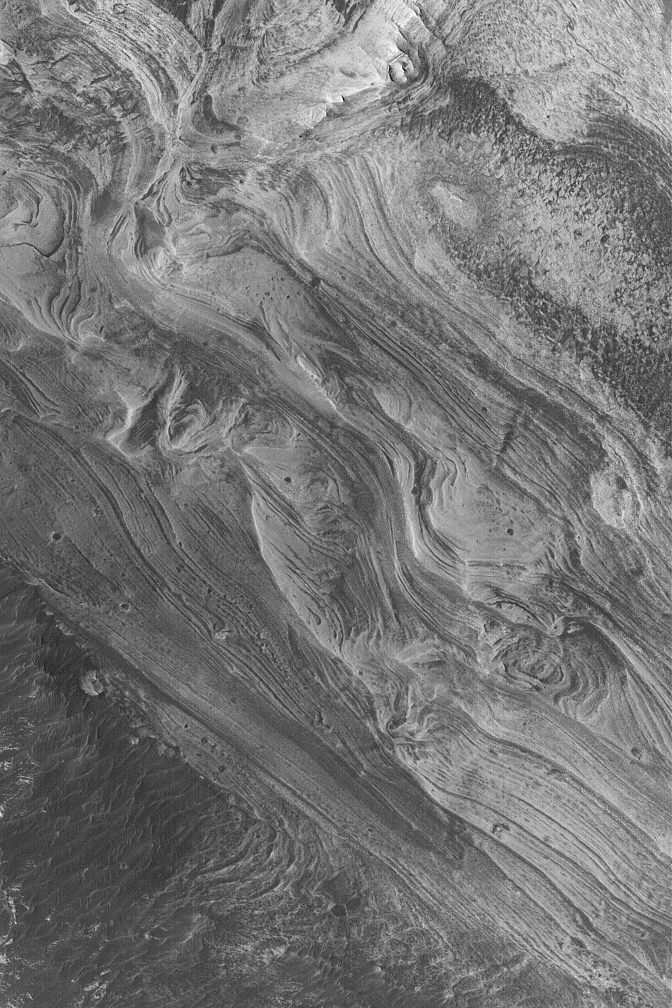

West Candor Layers

7 March 2004
West Candor Chasma, one of the wide troughs of the great Valles Marineris canyon system, exhibits some of the most spectacular, varied, and extensive layered rock outcrops on Mars. This Mars Global Surveyor (MGS) Mars Orbiter Camera (MOC) image shows some of the layers of sedimentary rock exposed in west Candor Chasma near 5.9°S, 75.6°W. The picture covers an area approximately 3 km (1.9 mi) wide; sunlight illuminates the scene from the left/lower left.

Credit: NASA/JPL/Malin Space Science Systems